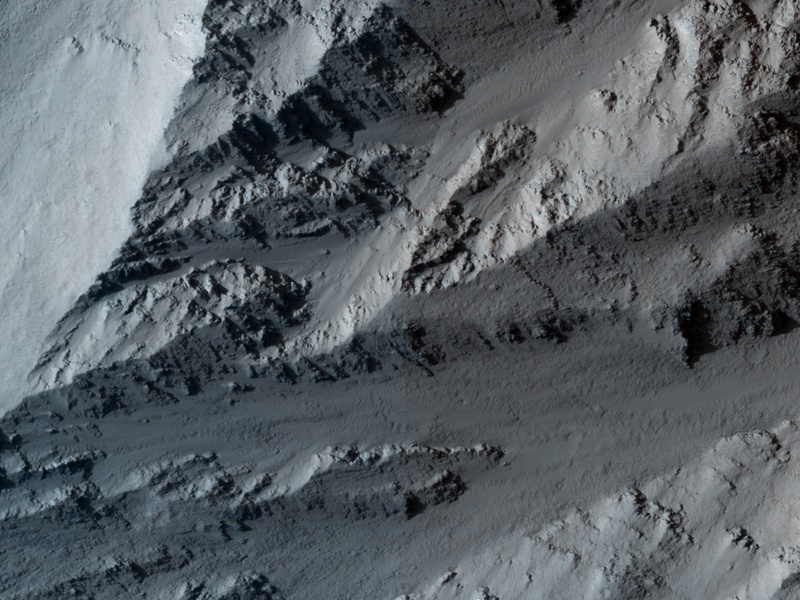

Collapsing Volcano; Edge of Olympus Mons

This image covers the northern edge of the largest volcano in the solar system, Olympus Mons on Mars. The margin of Olympus Mons is defined by a massive cliff many kilometers (several miles) tall. At this location, it is nearly 7 kilometers (23,000 feet) tall. The cliff exposes the guts of the volcano, revealing interbedded hard and soft layers. The hard layers are lava and the soft layers may be dust (from large dust storms) or volcanic ash.

The High Resolution Imaging Science Experiment (HiRISE) camera on NASA’s Mars Reconnaissance Orbiter recorded this image on March 2, 2010. The target for this HiRISE observation was a suggestion submitted through the camera team’s HiWish public-suggestion program. For more information about how to submit target suggestions, see http://uahirise.org/hiwish/.

Most scientists think the cliffs formed by landslides. This collapse is driven by the weight of the huge volcano exceeding the strength of the rocks it is built of.

This image covers a swath of ground about 1 kilometer (about two-thirds of a mile) wide. It is a portion of HiRISE observation ESP_016886_2030, which is centered at 22.95 degrees north latitude, 224.76 degrees east longitude. The season on Mars is northern-hemisphere spring. Other image products from this observation are available at http://hirise.lpl.arizona.edu/ESP_016886_2030.

Color images from HiRISE combine information from detectors with three different color filters: red, infrared, and blue-green. Thus they include information from part of the spectrum human eyes cannot see and are not true color as the eye would see. The resulting false color helps to show differences among surface materials.

The University of Arizona, Tucson, operates the HiRISE camera, which was built by Ball Aerospace & Technologies Corp., Boulder, Colo. NASA’s Jet Propulsion Laboratory, a division of the California Institute of Technology, Pasadena, manages the Mars Reconnaissance Orbiter for the NASA Science Mission Directorate, Washington. Lockheed Martin Space Systems, Denver, built the spacecraft.

Credit: NASA/JPL-Caltech/University of Arizona